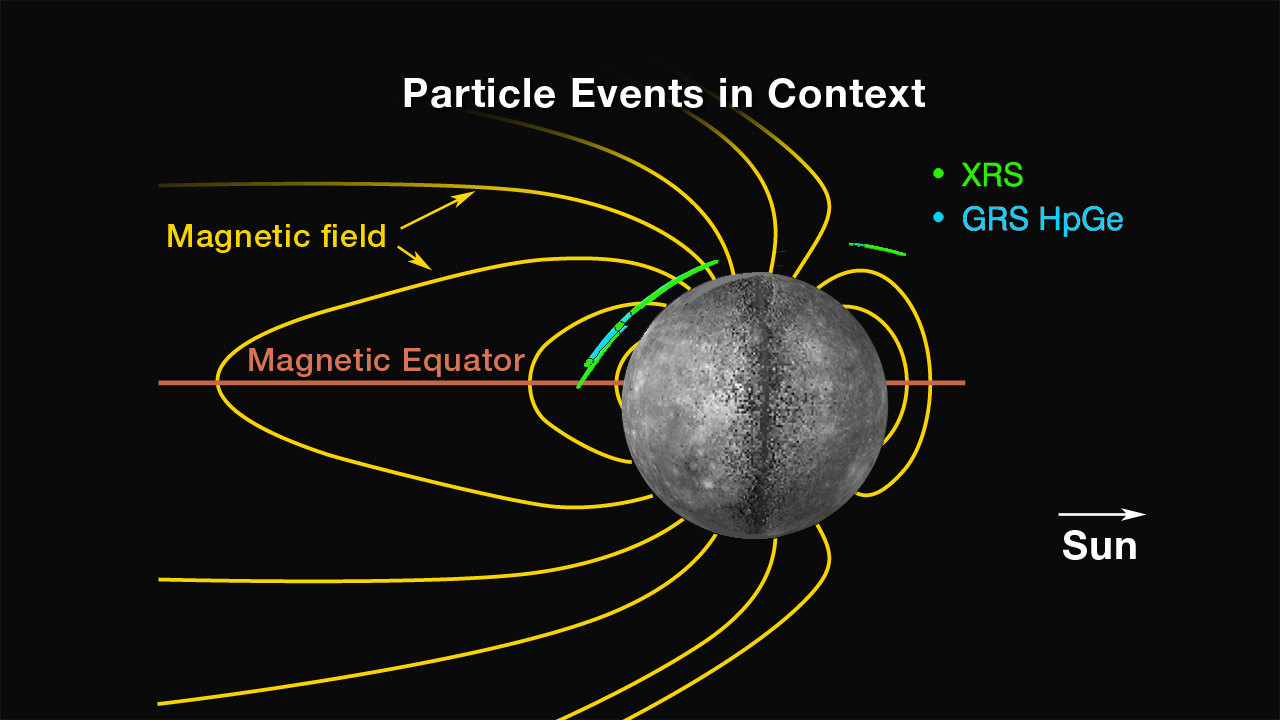

Locations of Energetic Electron Events

A cross-section of Mercury’s magnetosphere (in the noon-midnight plane, i.e., the plane containing the planet-Sun line and Mercury’s spin axis) provides context for the energetic electron events observed to date with the MESSENGER XRS and GRS high-purity germanium (HpGe) detectors. The Sun is toward the right; dark yellow lines indicate representative magnetic field lines. Blue and green lines trace the regions along MESSENGER’s orbit from April 2 to April 10 during which energetic electrons were detected and MESSENGER’s orbit was within ± 5° of the noon-midnight plane. The presence of events on the dayside, their lack in the southern hemisphere, and their frequency of occurrence at middle northern latitudes over all longitudes point to a more complex picture of magnetospheric activity than found at Earth.

The MESSENGER spacecraft is the first ever to orbit the planet Mercury, and the spacecraft’s seven scientific instruments and radio science investigation are unraveling the history and evolution of the Solar System’s innermost planet. Visit the Why Mercury? section of this website to learn more about the key science questions that the MESSENGER mission is addressing.

Date Presented: June 16, 2011, at a NASA press conference
Instrument: X-Ray Spectrometer (XRS) and Gamma-Ray and Neutron Spectrometer (GRNS)

These images are from MESSENGER, a NASA Discovery mission to conduct the first orbital study of the innermost planet, Mercury. For information regarding the use of images, see the MESSENGER image use policy.

Credit: NASA/Johns Hopkins University Applied Physics Laboratory/Carnegie Institution of Washington